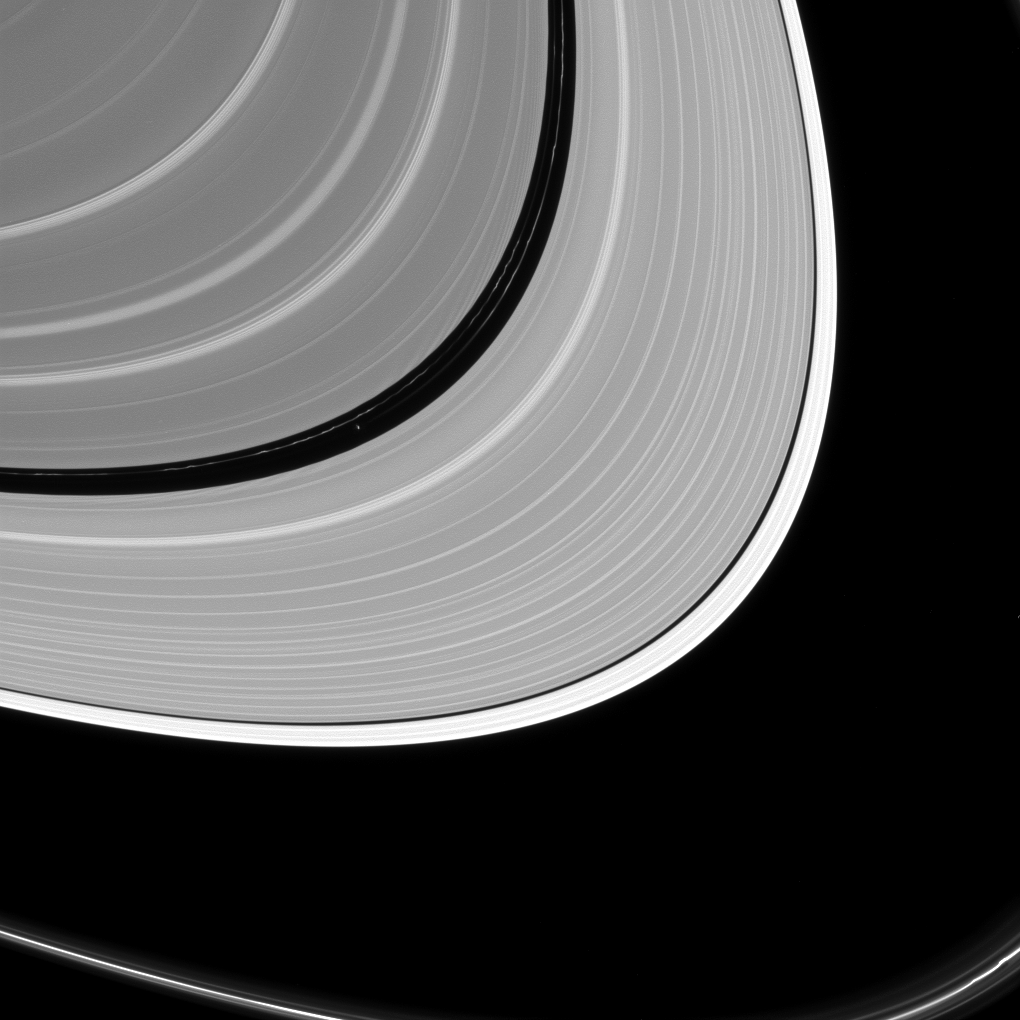

Where the Small Moon Rules

Pan may be small as satellites go, but like many of Saturn’s ring moons, it has a very visible effect on the rings.

Pan (17 miles or 28 kilometers across, left of center) holds open the Encke gap and shapes the ever-changing ringlets within the gap (some of which can be seen here). In addition to raising waves in the A and B rings, other moons help shape the F ring, the outer edge of the A ring and open the Keeler gap.

This view looks toward the sunlit side of the rings from about 8 degrees above the ring plane. The image was taken in visible light with the Cassini spacecraft narrow-angle camera on July 2, 2016.

The view was acquired at a distance of approximately 840,000 miles (1.4 million kilometers) from Saturn and at a sun-Saturn-spacecraft, or phase, angle of 128 degrees. Image scale is 5 miles (8 kilometers) per pixel. Pan has been brightened by a factor of two to enhance its visibility.

The Cassini mission is a cooperative project of NASA, ESA (the European Space Agency) and the Italian Space Agency. The Jet Propulsion Laboratory, a division of the California Institute of Technology in Pasadena, manages the mission for NASA’s Science Mission Directorate, Washington. The Cassini orbiter and its two onboard cameras were designed, developed and assembled at JPL. The imaging operations center is based at the Space Science Institute in Boulder, Colorado.

Credit: NASA/JPL-Caltech/Space Science Institute